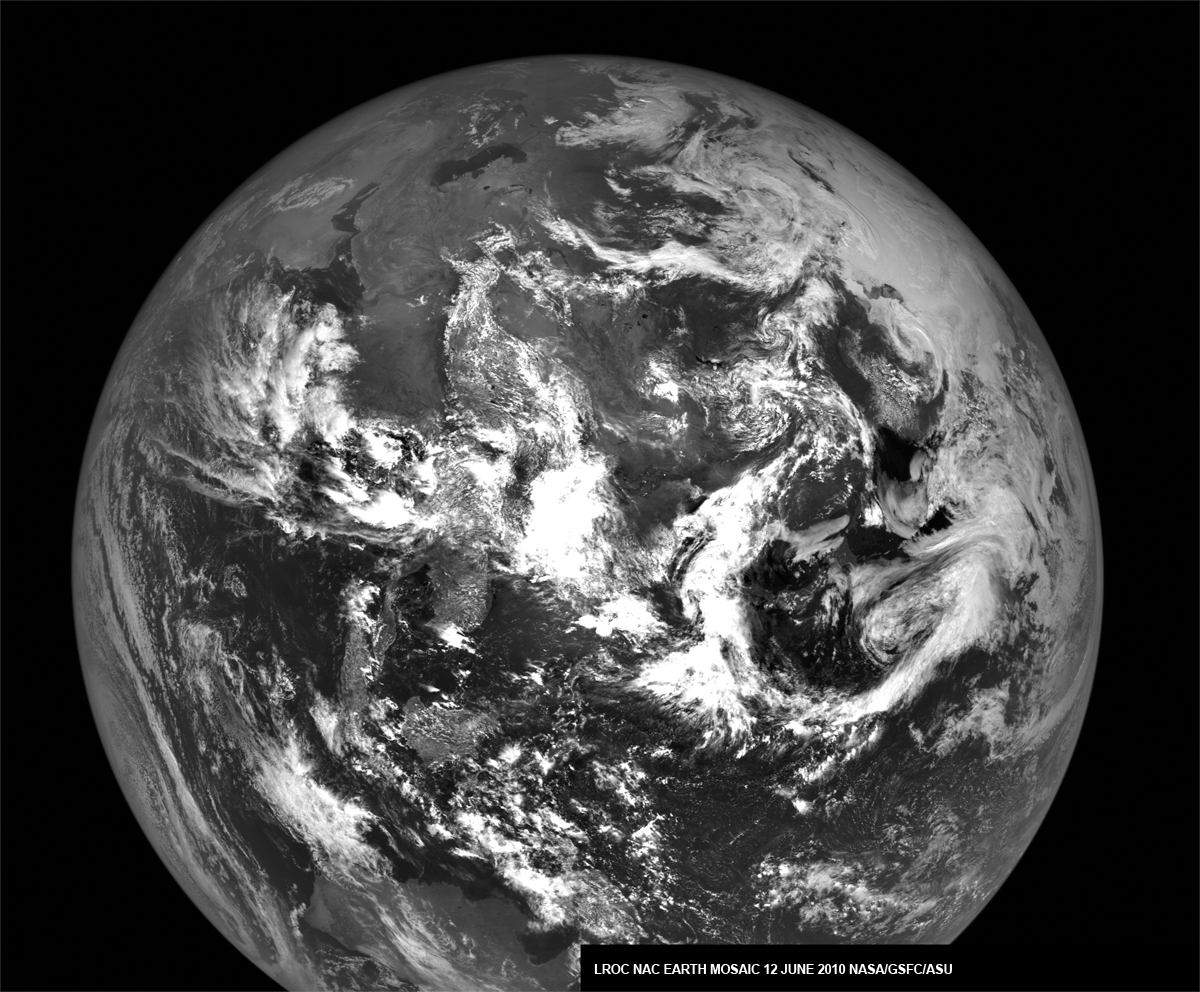

The Earth from the Moon

The Earth as seen from the Moon. LROC NAC mosaic of images snapped on 12 June 2010 during a calibration sequence, E130954785L and E130954785R.

NASA’s Goddard Space Flight Center built and manages the mission for the Exploration Systems Mission Directorate at NASA Headquarters in Washington. The Lunar Reconnaissance Orbiter Camera was designed to acquire data for landing site certification and to conduct polar illumination studies and global mapping. Operated by Arizona State University, LROC consists of a pair of narrow-angle cameras (NAC) and a single wide-angle camera (WAC). The mission is expected to return over 70 terabytes of image data.

Credit: NASA/GSFC/Arizona State University